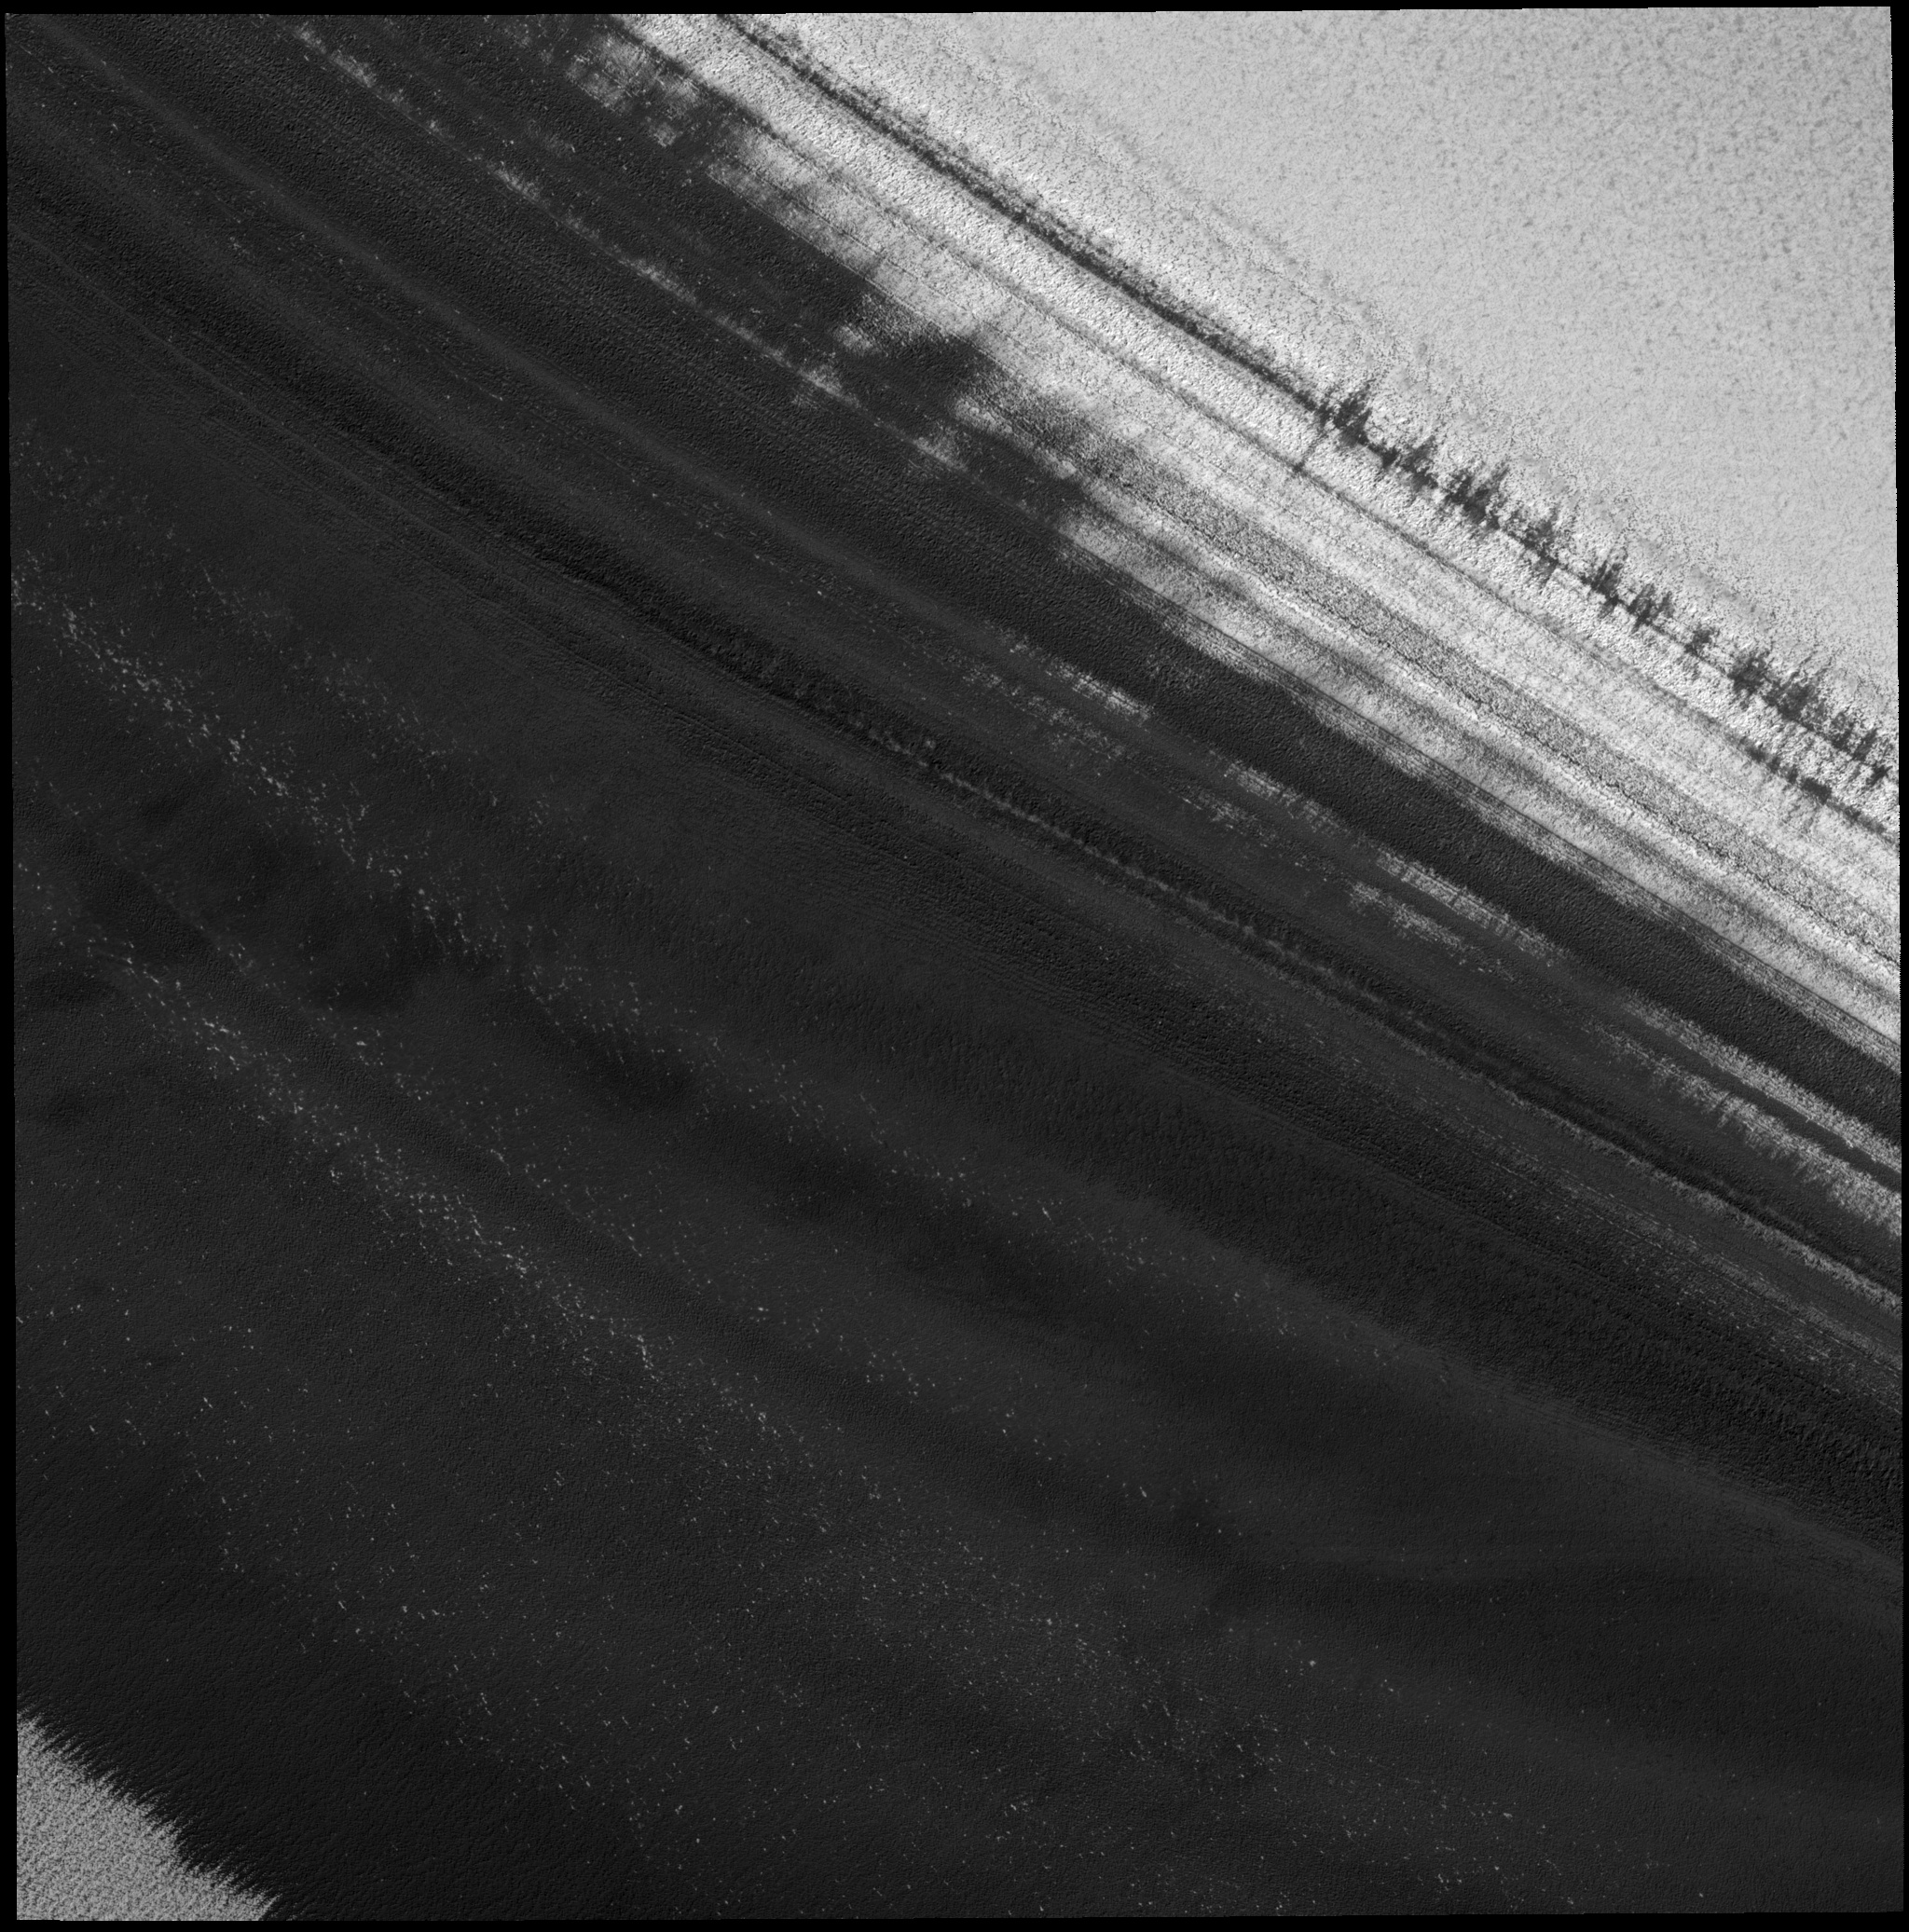

Exposure of Polar Layered Deposits

Image PSP_001342_2680 was taken by the High Resolution Imaging Science Experiment (HiRISE) camera onboard the Mars Reconnaissance Orbiter spacecraft on November 9, 2006. The complete image is centered at 88.0 degrees latitude, 62.5 degrees East longitude. The range to the target site was 318.8 km (199.3 miles). At this distance the image scale is 31.9 cm/pixel (with 1 x 1 binning) so objects ~96 cm across are resolved. The image shown here has been map-projected to 25 cm/pixel. The image was taken at a local Mars time of 9:29 AM and the scene is illuminated from the west with a solar incidence angle of 70 degrees, thus the sun was about 20 degrees above the horizon. At a solar longitude of 132.6 degrees, the season on Mars is Northern Summer.

NASA’s Jet Propulsion Laboratory, a division of the California Institute of Technology in Pasadena, manages the Mars Reconnaissance Orbiter for NASA’s Science Mission Directorate, Washington. Lockheed Martin Space Systems, Denver, is the prime contractor for the project and built the spacecraft. The High Resolution Imaging Science Experiment is operated by the University of Arizona, Tucson, and the instrument was built by Ball Aerospace and Technology Corp., Boulder, Colo.

Credit: NASA/JPL/Univ. of Arizona